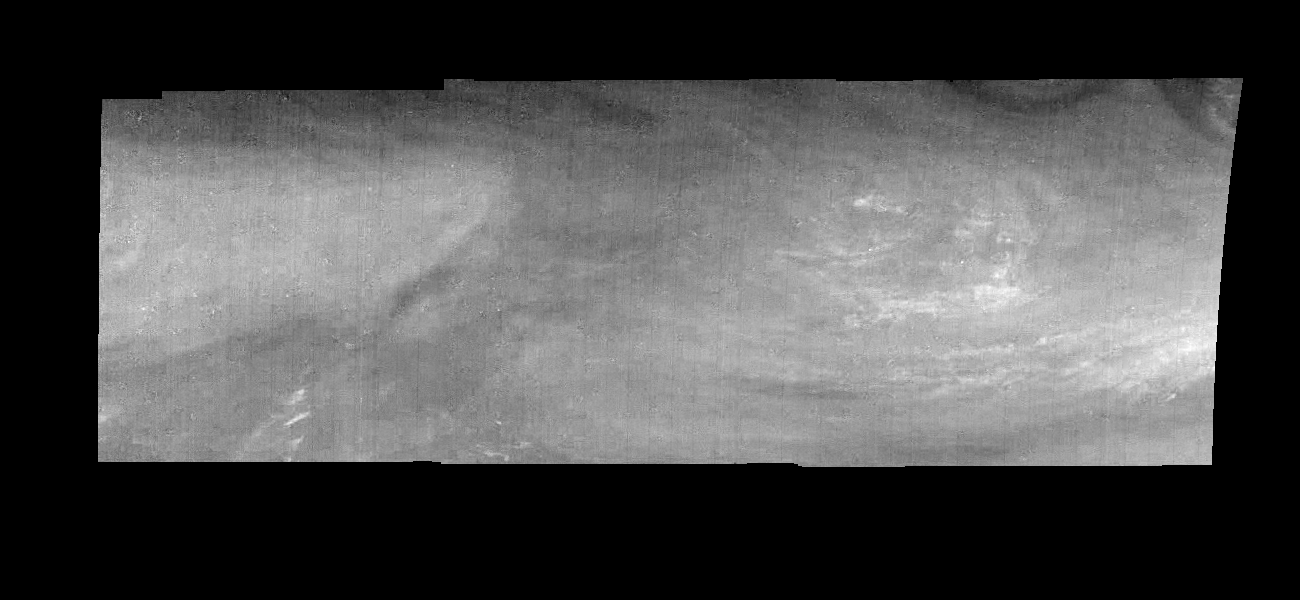

Jupiter’s Equatorial Region at 889 Nanometers (Time Set 2)

Mosaic of an equatorial “hotspot” on Jupiter at 889 nanometers (nm). The mosaic covers an area of 34,000 kilometers by 11,000 kilometers. Light at 889 nm is strongly absorbed by atmospheric methane. This image shows the features of a hazy cloud layer tens of kilometers above Jupiter’s main visible cloud deck. This haze varies in height but appears to be present over the entire region. Small patches of very bright clouds may be similar to terrestrial thunderstorms. The dark region near the center of the mosaic is an equatorial “hotspot” similar to the Galileo Probe entry site. These features are holes in the bright, reflective, equatorial cloud layer where warmer thermal emission from Jupiter’s deep atmosphere can pass through. The circulation patterns observed here along with the composition measurements from the Galileo Probe suggest that dry air may be converging and sinking over these regions, maintaining their cloud-free appearance.

North is at the top. The mosaic covers latitudes 1 to 10 degrees and is centered at longitude 336 degrees West. The smallest resolved features are tens of kilometers in size. These images were taken on December 17, 1996, at a range of 1.5 million kilometers by the Solid State Imaging system aboard NASA’s Galileo spacecraft.

The Jet Propulsion Laboratory, Pasadena, CA manages the mission for NASA’s Office of Space Science, Washington, DC.

Credit: NASA/JPL-Caltech